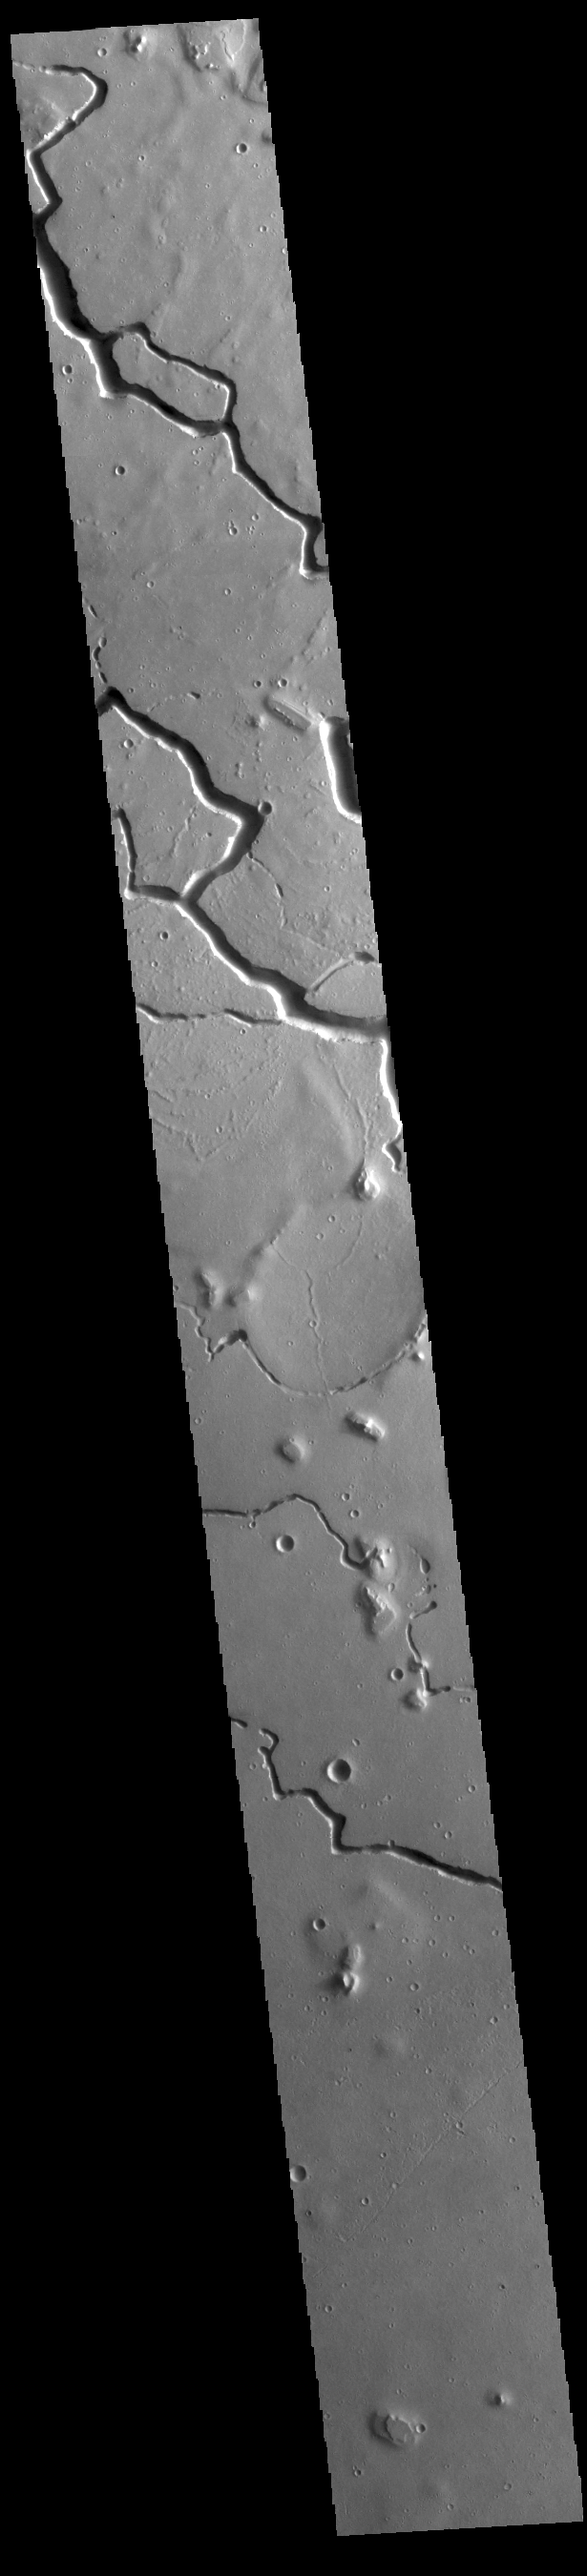

Hephaestus Fossae

This VIS image is located in the central portion of Hephaestus Fossae. Hephaestus Fossae is a complex channel system in Utopia Planitia near Elysium Mons. It has been proposed that the channel formed by the release of melted subsurface ice during the impact event that created a large crater south of this image. Additionally, the nearby Elysium volcanic center created subsurface heating that may have played a part in creating both Hephaestus Fossae and Hebrus Valles to the north.

Credit: NASA/JPL-Caltech/ASU